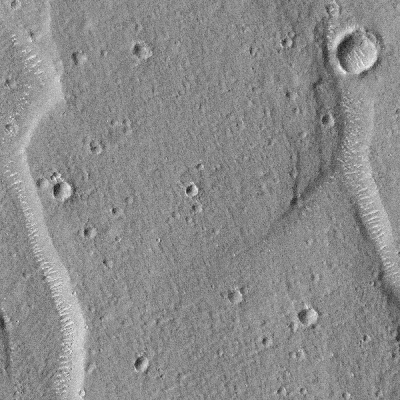

Giant “Polygon” Troughs, Elysium Planitia

Mars Global Surveyor’s Mars Orbiter Camera (MOC) continued to obtain images of the red planet during August and into September 1998. MOC has seen many features that address old questions and ideas about the geologic history of Mars.

Among the geological features examined by MOC in recent weeks–the enigmatic “Giant Polygons” on the martian northern plains. In the 1970s the Viking Orbiters saw huge cracks, some more than 1 kilometer (0.62 miles) wide, arranged in a polygonal pattern that outlined flat-lying areas sometimes 5 to 20 kilometers (3 to 12 miles) across. Giant polygons are most common in parts of Utopia Planitia and Acidalia Planitia, but there is also a cluster of them in the lowlands west of the Elysium volcanoes, on Elysium Planitia.

The exact origin of the giant polygons has never been determined. At first glance, they appear to resemble mud cracks that one might see on the surface of a dried-up puddle, pond, or lake. However, mud cracks and the polygonal patterns they create are small features–like the size of a human hand. The giant polygons on Mars are big enough to hold the entire downtown area of a moderate-sized city.

Mud cracks form by dessication— i.e., the removal of water by evaporation (drying). Many ideas about the polygons on Mars have centered on the idea that they are somehow related to the dessication of thick layers of wet sediment– perhaps deposited by some of the giant floods that Mars is known to have had. However, there has been considerable debate about whether the polygons formed in lava instead of sediment. Cooling lava might also crack and give the polygon texture, some have argued. Two observations have been made–using Viking images–that constrain the types of origins that can be proposed: (1) most of the “cracks” appear to be graben– -down-dropped blocks caused by faulting, and (2) some of the “cracks” appear to indicate the outlines of buried craters. These observations suggest that whatever caused the polygons, the process appears to be confined to material that has buried older terrain.

The new MOC image confirms the impression–from Viking images–that the polygon cracks– troughs–are graben formed by faults. Unfortunately, the image does not provide ample information to distinguish between the various models for the origin of the polygons or the material in which they occur. The images, however, do show features of interest. The floors of the polygon troughs have bright, almost evenly spaced, windblown ripples or drifts(see also detailed sub-areas). Similar drifts can also be seen in and encroaching upon the surrounding, small impact craters. These drifts attest to the movement of sediment on the surface, and their brightness and shape suggests that they have not been active recently.

MOC image 52706 was taken at about 11:36 p.m. (PDT) on August 31, 1998, during the 526th orbit of Mars Global Surveyor as the spacecraft was nearing its 527th periapsis (closest point to the planet during the orbit).

Malin Space Science Systems and the California Institute of Technology built the MOC using spare hardware from the Mars Observer mission. MSSS operates the camera from its facilities in San Diego, CA. The Jet Propulsion Laboratory’s Mars Surveyor Operations Project operates the Mars Global Surveyor spacecraft with its industrial partner, Lockheed Martin Astronautics, from facilities in Pasadena, CA and Denver, CO.

Credit: NASA/JPL/Malin Space Science Systems